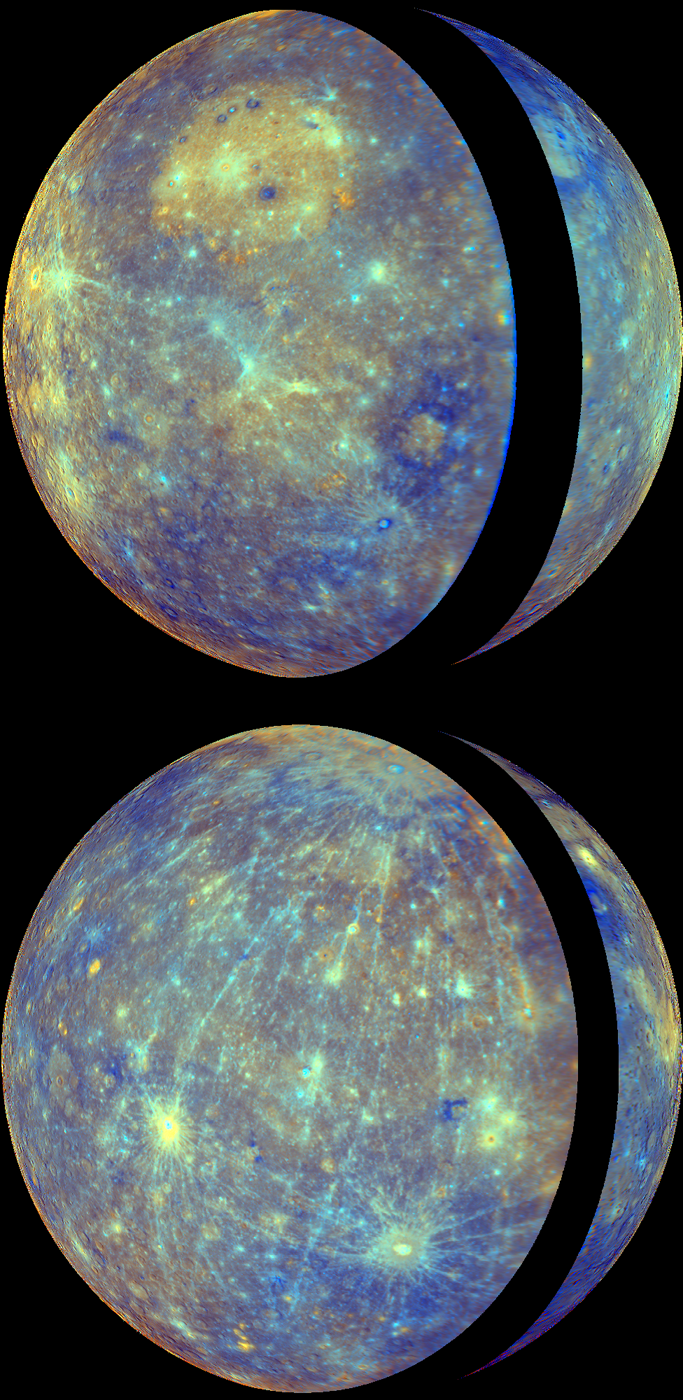

A Global View of Mercury’s Surface

MESSENGER’s two flybys of Mercury in 2008 have greatly increased the portion of the planet’s surface that has been imaged by spacecraft, from approximately 45% coverage obtained by Mariner 10 to about 90% coverage following the second flyby. (Click here to see a coverage map.) This significant increase in imaging coverage is enabling global studies of Mercury’s surface for the first time. MESSENGER team members recently published an article in the 1 May issue of Science magazine that utilizes this new global view to examine the evolution of Mercury’s crust. This recent work was also featured in a NASA media teleconference, and the top image shown here was presented during that teleconference.

Both images are orthographic map projections of Mercury created with WAC enhanced-color images. The orthographic projection produces a view that has the perspective that one would see from deep space. The WAC enhanced color uses a statistical analysis of images from all 11 WAC filters to highlight subtle differences in the crustal rocks on Mercury’s surface. (For other examples and discussion of enhanced color images, see previous releases of the departure view from Mercury flyby 2, Rudaki Plains, Thākur crater and Caloris basin.) The top view uses images from Mercury flyby 1, with the thin crescent of Mercury imaged during approach forming the right portion of the globe and the fuller departure view showing Caloris basin forming the left side and majority of the view. The black strip between the approach and departure images is a portion of Mercury’s surface not viewed by MESSENGER during the flybys. Similarly, the approach and departure images obtained during Mercury flyby 2 yielded the bottom view. The top and bottom projections are centered on 180° and 0° longitude, respectively.

Date Acquired: January 14, 2008, and October 6, 2008
Instrument: Wide Angle Camera (WAC) of the Mercury Dual Imaging System (MDIS)
Scale: Mercury’s diameter is 4880 kilometers (3030 miles)

These images are from MESSENGER, a NASA Discovery mission to conduct the first orbital study of the innermost planet, Mercury. For information regarding the use of images, see the MESSENGER image use policy.

Credit: NASA/Johns Hopkins University Applied Physics Laboratory/Smithsonian Institution/Carnegie Institution of Washington